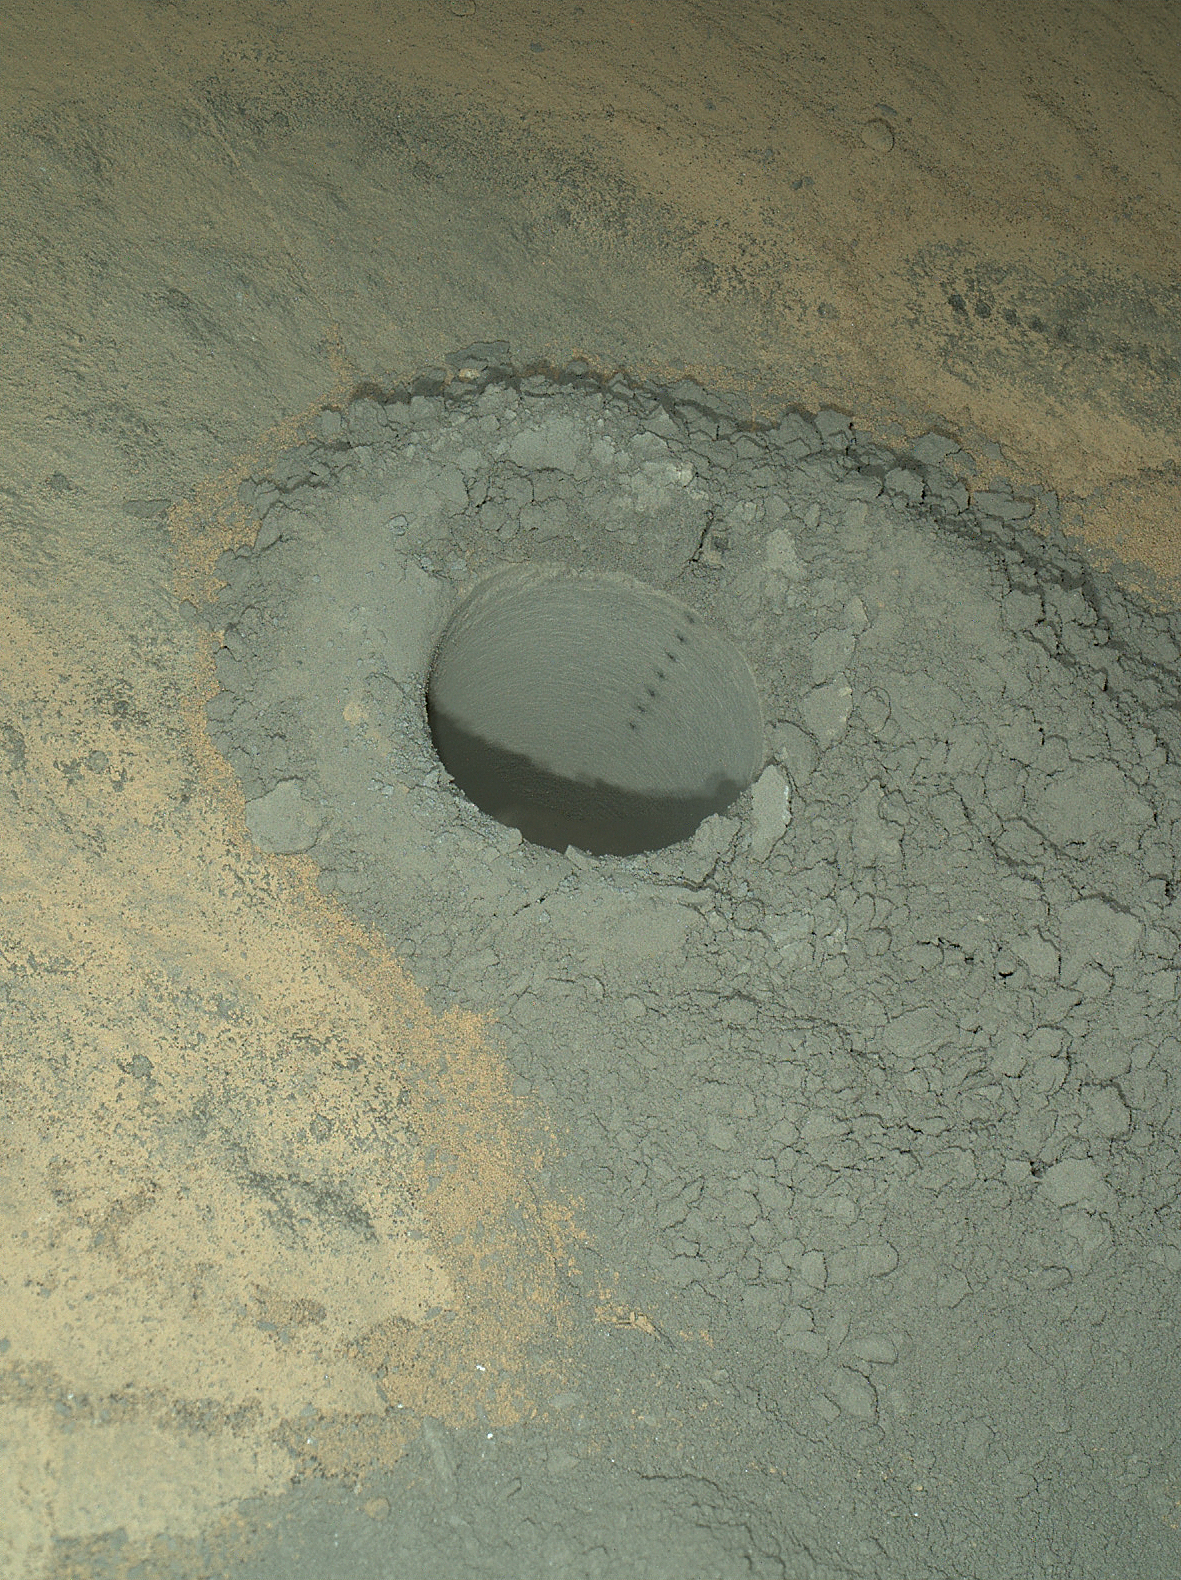

Nighttime Image of Laser Sharpshooting on Mars

NASA’s Curiosity Mars rover used the Mars Hand Lens Imager (MAHLI) instrument on its robotic arm to illuminate and record this nighttime view of the sandstone rock target “Windjana.” The rover had previously drilled a hole to collect sample material from the interior of the rock and then zapped a series of target points inside the hole with the laser of the rover’s Chemistry and Camera (ChemCam) instrument. The hole is 0.63 inch (1.6 centimeters) in diameter.

The precision pointing of the laser that is mounted atop the rover’s remote-sensing mast is evident in the column of scars within the hole. That instrument provides information about the target’s composition by analysis of the sparks of plasma generated by the energy of the laser beam striking the target. Additional ChemCam laser scars are visible at upper right, on the surface of the rock.

This view combines eight separate MAHLI exposures, taken at different focus settings to show the entire scene in focus. The exposures were taken after dark on the 628th Martian day, or sol, of Curiosity’s work on Mars (May 13, 2014). The rover drilled this hole on Sol 621 (May 5, 2014).

MAHLI includes light-emitting diodes as well as a color camera. Using the instrument’s own lighting yields an image of the hole’s interior with less shadowing than would be seen in a sunlit image. The camera’s inspection of the interior of the hole provides documentation about what the drill bit passed through as it penetrated the rock — for example, to see if it cut through any mineral veins or visible layering.

MAHLI was built by Malin Space Science Systems, San Diego. NASA’s Jet Propulsion Laboratory, a division of the California Institute of Technology in Pasadena, manages the Mars Science Laboratory Project for the NASA Science Mission Directorate, Washington. JPL designed and built the project’s Curiosity rover.

Credit: NASA/JPL-Caltech/MSSS